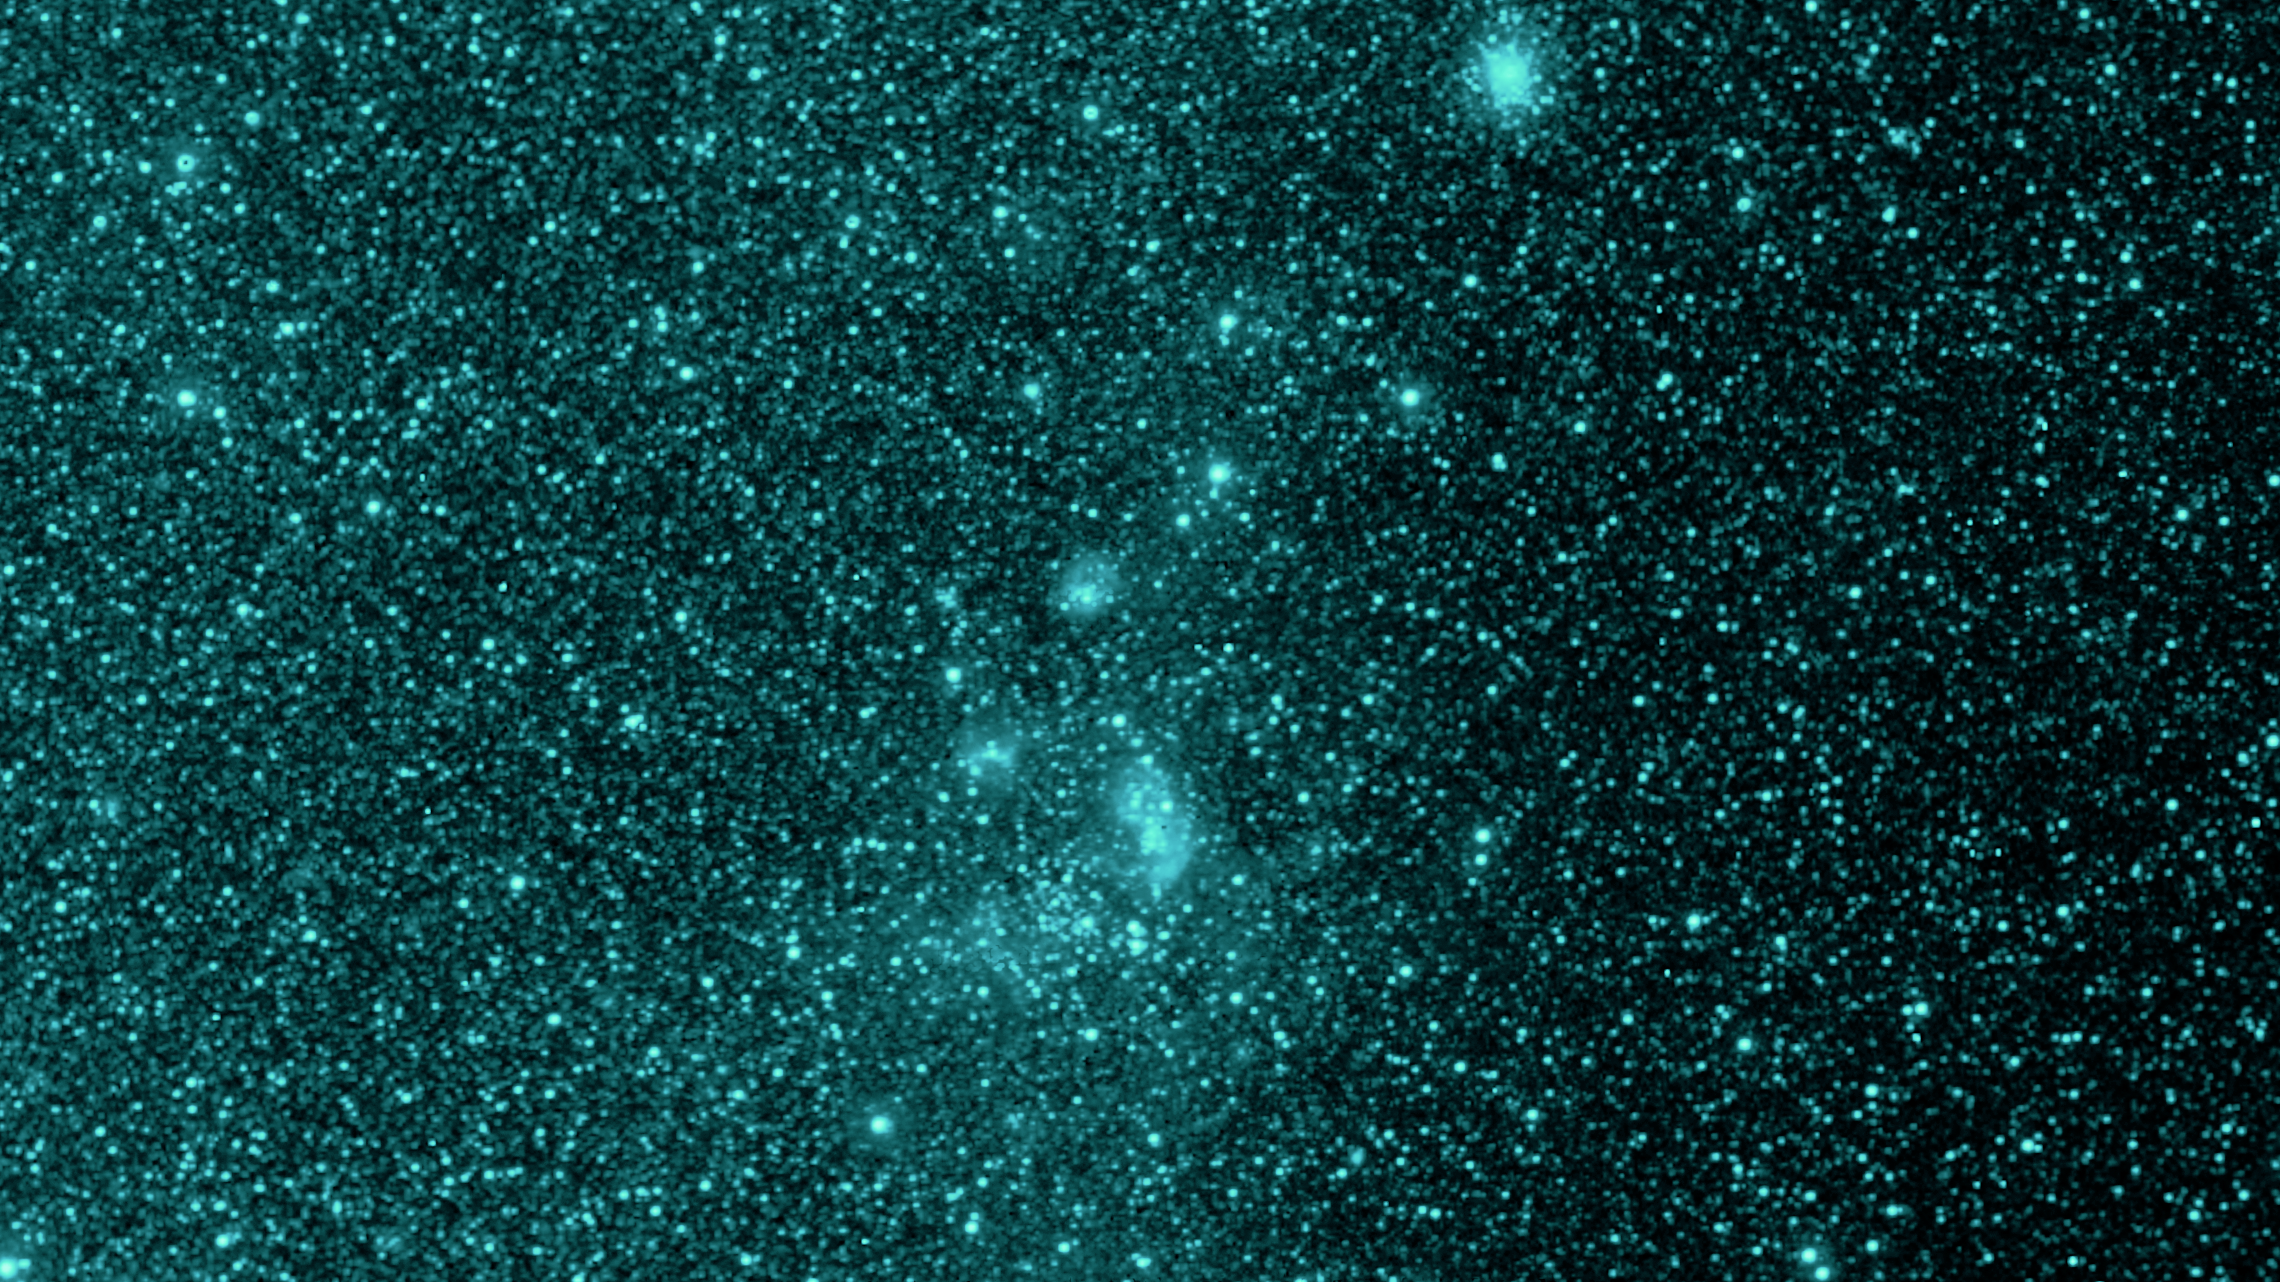

Early SPHEREx Observations: NGC 1760 at 0.98 microns

NASA's SPHEREx mission is observing the entire sky in 102 colors of infrared light not visible to the human eye. This image shows a section of sky in one wavelength (0.98 microns), of the star-forming nebula known as NGC 1760. At this wavelength there is very little glow from the gas and dust making up the nebula, leaving only the light from stars. This nebula is part of the neighboring galaxy known as the Large Magellanic Cloud.

This image was constructed using data from only four pointings of the multispectral detectors on SPHEREx, taken as the team prepared for the start of science operations on 1 May, 2025. Strips from the four observations were assembled together to create this image at a single wavelength of light.

Credit: NASA/JPL-Caltech